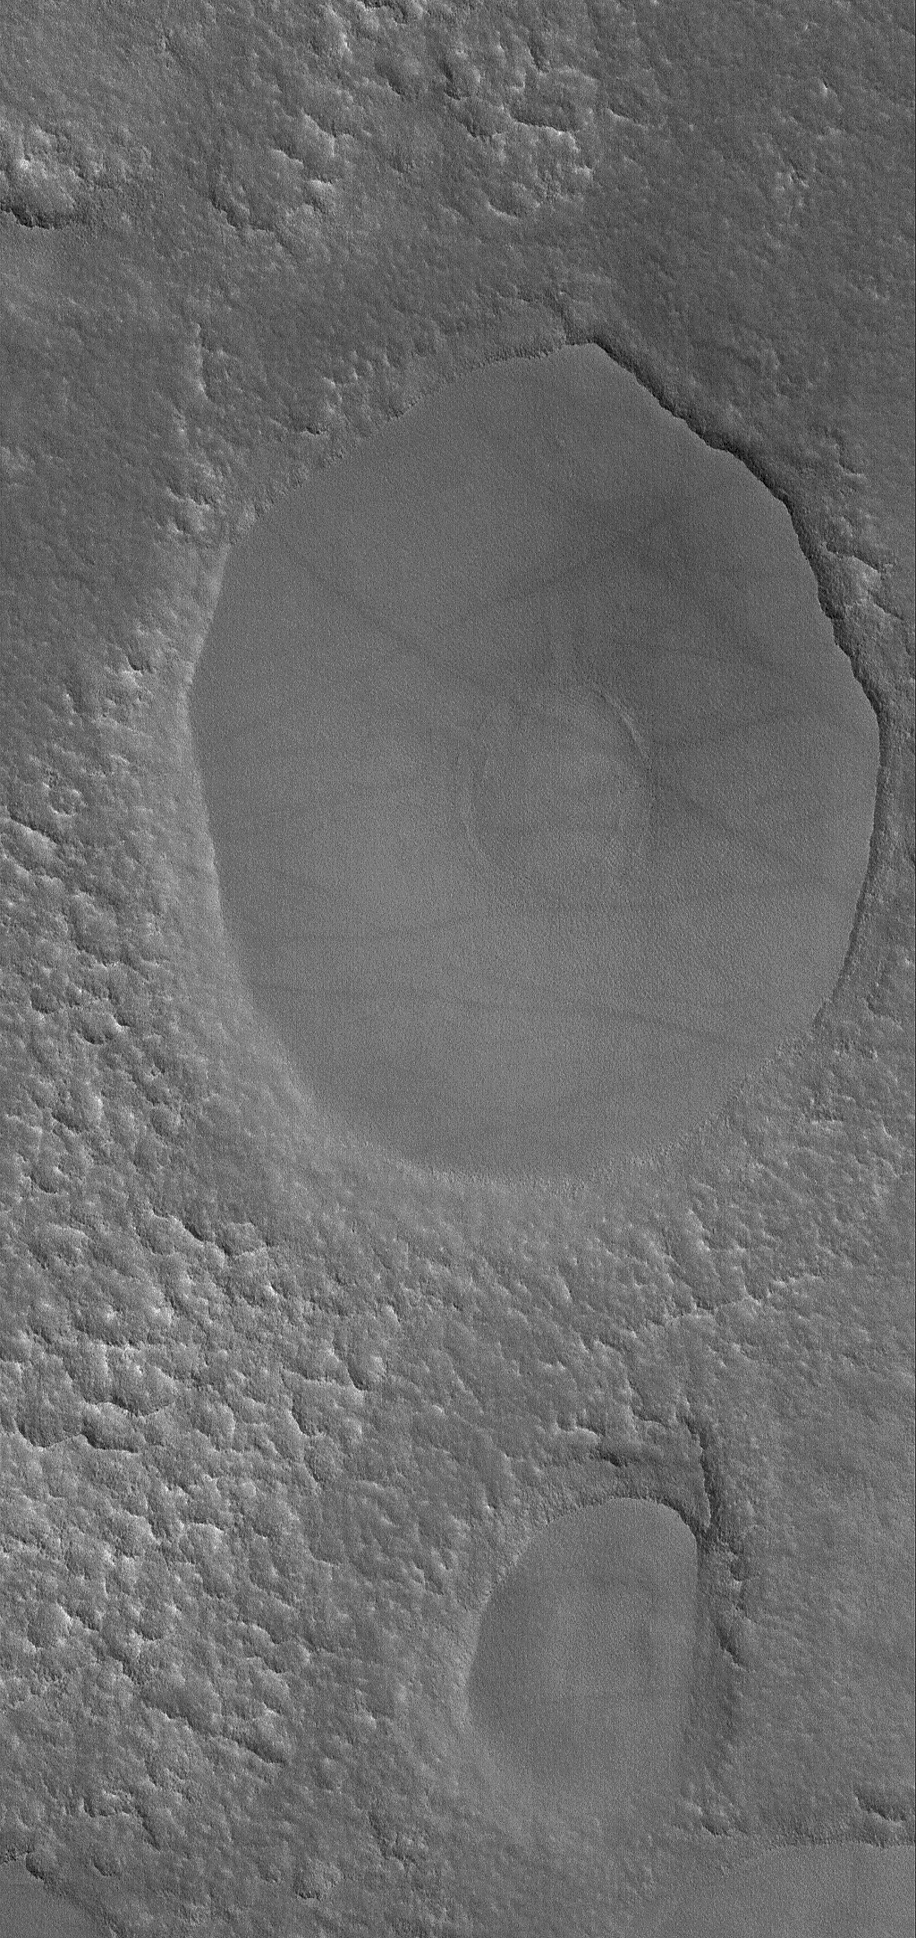

Mesa = Table

10 August 2006
This Mars Global Surveyor (MGS) Mars Orbiter Camera (MOC) image shows two mesas on the northern plains of Mars. “Mesa” is the Spanish word for “table,” and that is a very good description of the two elliptical features captured in this MOC image. In both cases, the mesa tops and the material beneath them, down to the level of the surrounding, rugged plain, are remnants of a once more extensive layer (or layers) of material that has been largely eroded away. The circular feature near the center of the larger mesa is the site of a filled and buried impact crater.

Location near: 53.5°N, 153.5°W
Image width: ~3 km (~1.9 mi)
Illumination from: lower left
Season: Northern Spring

Credit: NASA/JPL/Malin Space Science Systems